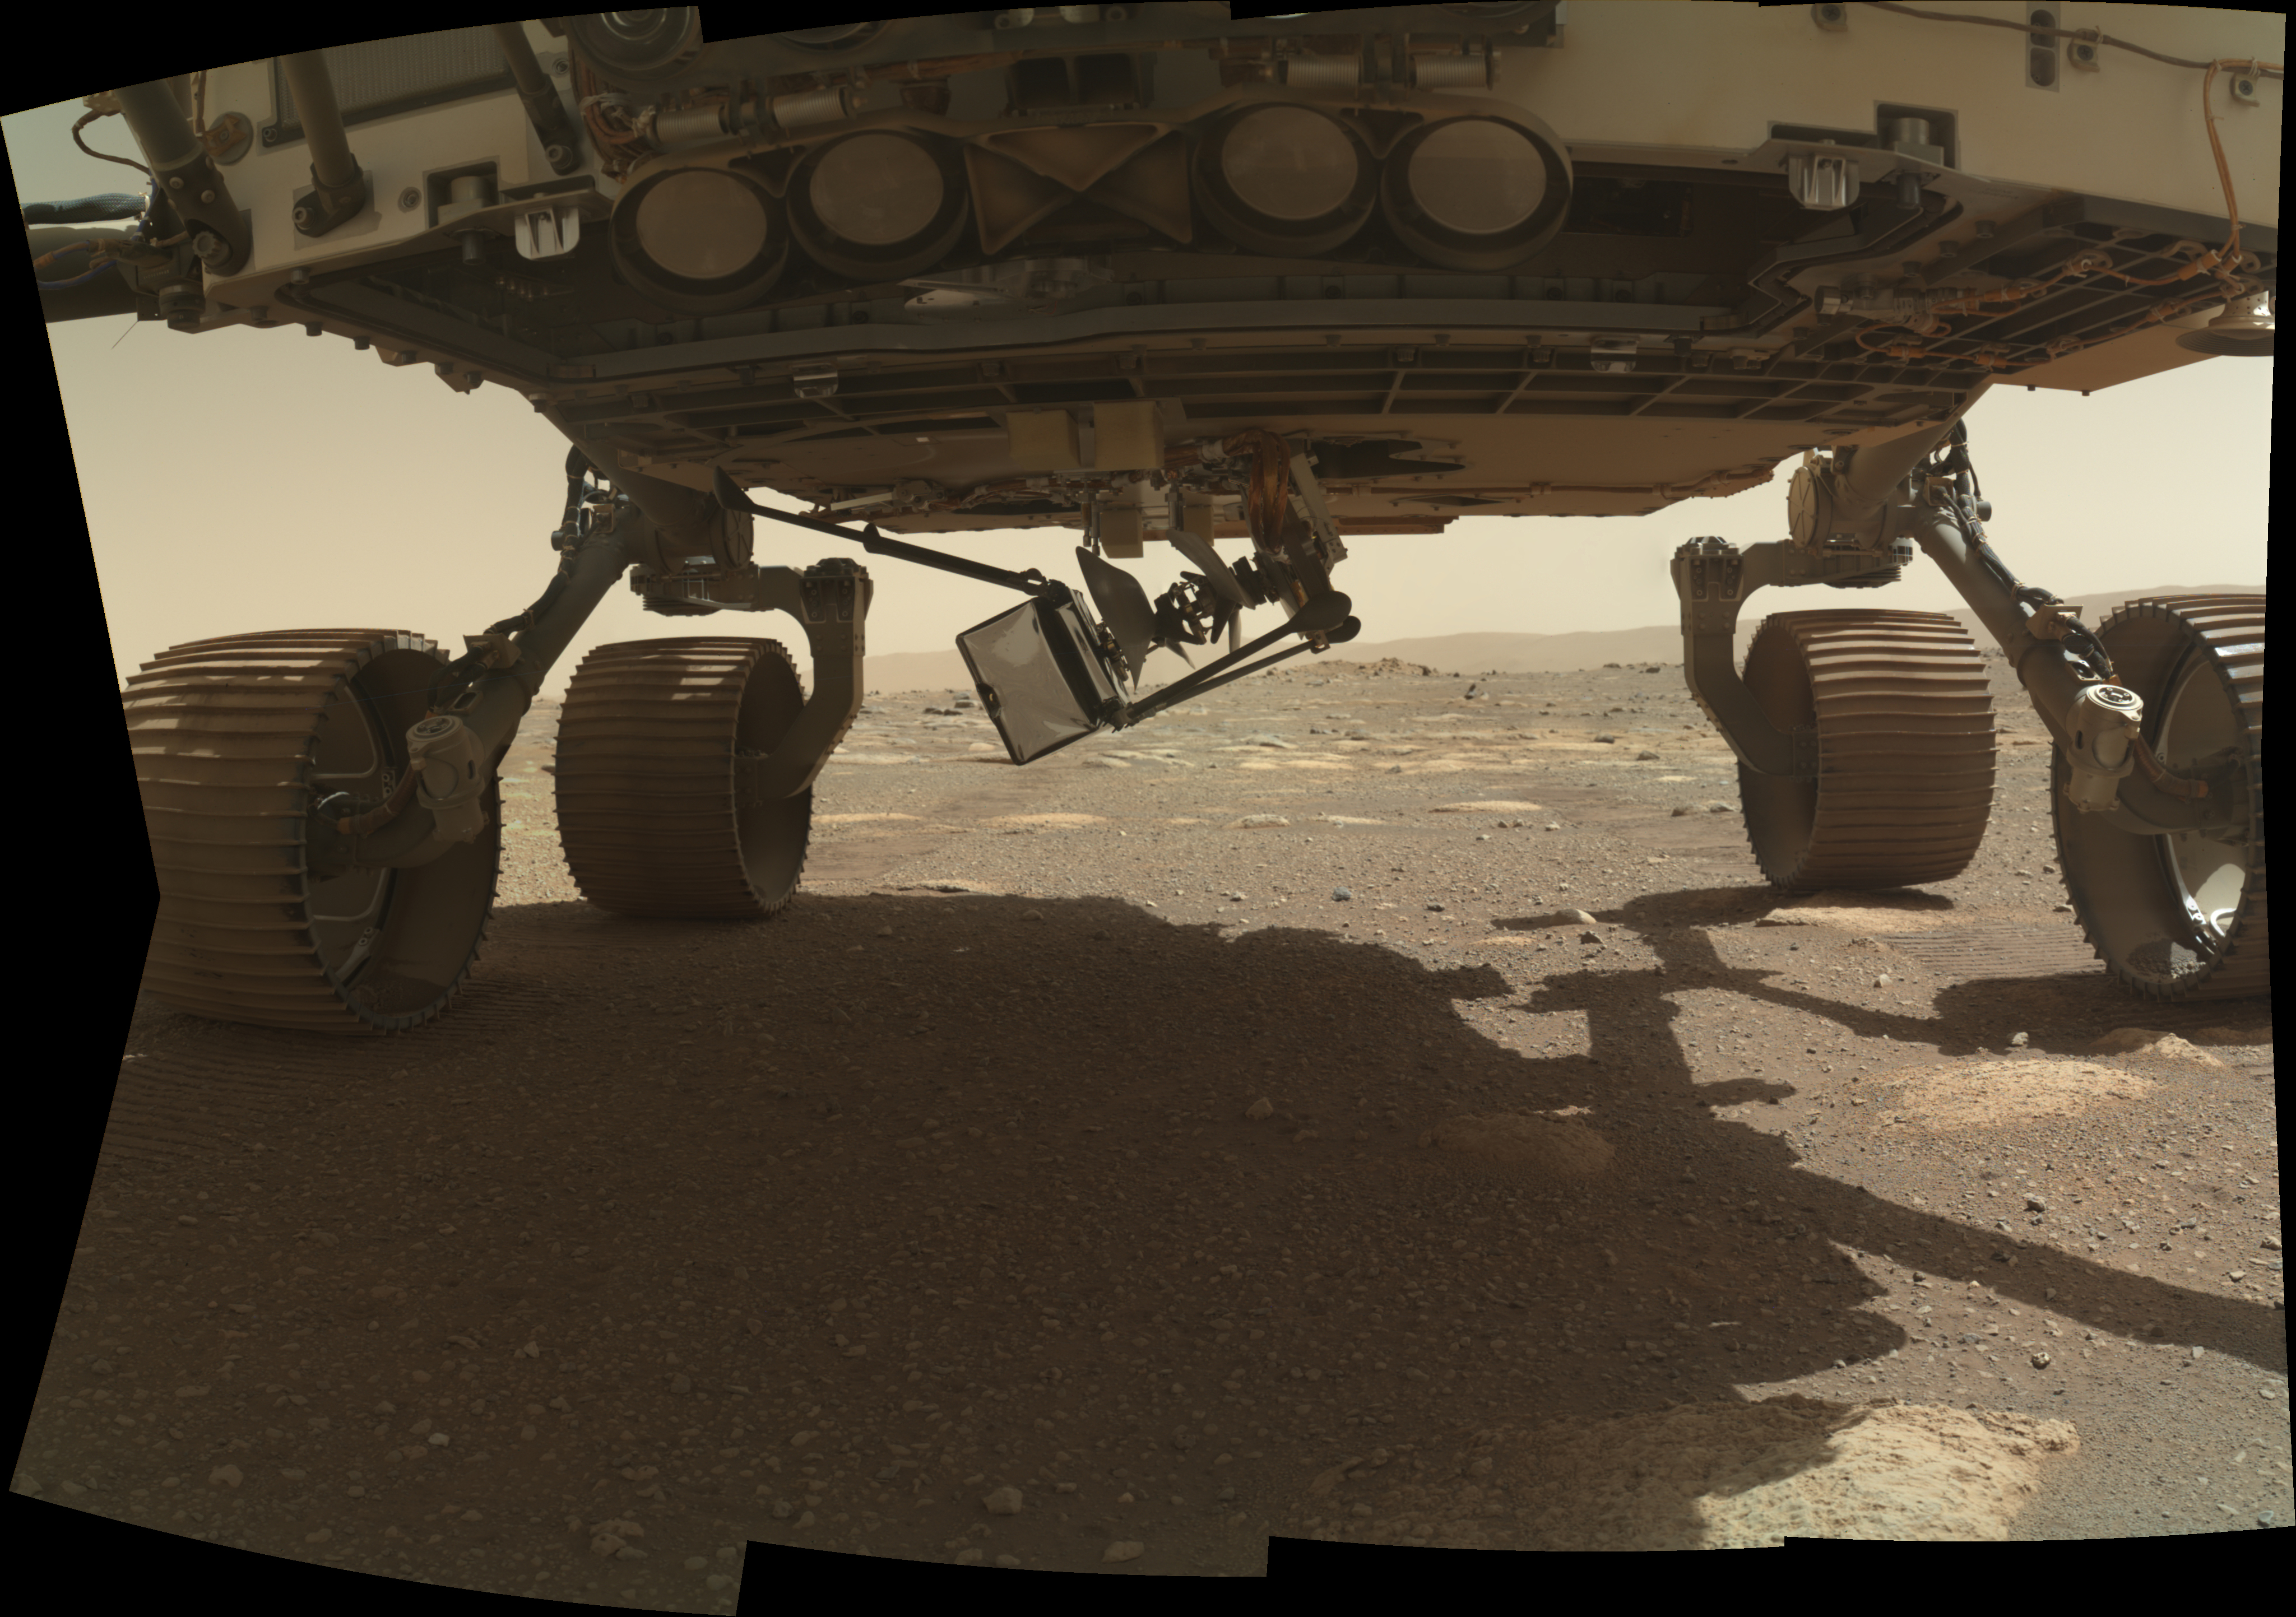

Ingenuity Swings Down

NASA’s Ingenuity Mars Helicopter swings down, with two of its four legs extended, from the belly of the Perseverance rover on March 28, 2021, the 37th Martian day, or sol, of the mission. This image was taken by the WATSON (Wide Angle Topographic Sensor for Operations and eNgineering) camera on the SHERLOC (Scanning Habitable Environments with Raman and Luminescence for Organics and Chemicals) instrument, located at the end of the rover’s long robotic arm.

NASA’s Jet Propulsion Laboratory built and manages operations of Perseverance and Ingenuity for the agency. Caltech in Pasadena, California, manages JPL for NASA. WATSON was built by Malin Space Science Systems (MSSS) in San Diego and is operated jointly by MSSS and JPL.

The Mars helicopter technology demonstration activity is supported by NASA’s Science Mission Directorate, the NASA Aeronautics Research Mission Directorate, and the NASA Space Technology Mission Directorate.

A key objective for Perseverance’s mission on Mars is astrobiology, including the search for signs of ancient microbial life. The rover will characterize the planet’s geology and past climate, pave the way for human exploration of the Red Planet, and be the first mission to collect and cache Martian rock and regolith (broken rock and dust).

Subsequent NASA missions, in cooperation with ESA (European Space Agency), would send spacecraft to Mars to collect these sealed samples from the surface and return them to Earth for in-depth analysis.

The Mars 2020 Perseverance mission is part of NASA’s Moon to Mars exploration approach, which includes Artemis missions to the Moon that will help prepare for human exploration of the Red Planet.

Credit: NASA/JPL-Caltech/MSSS